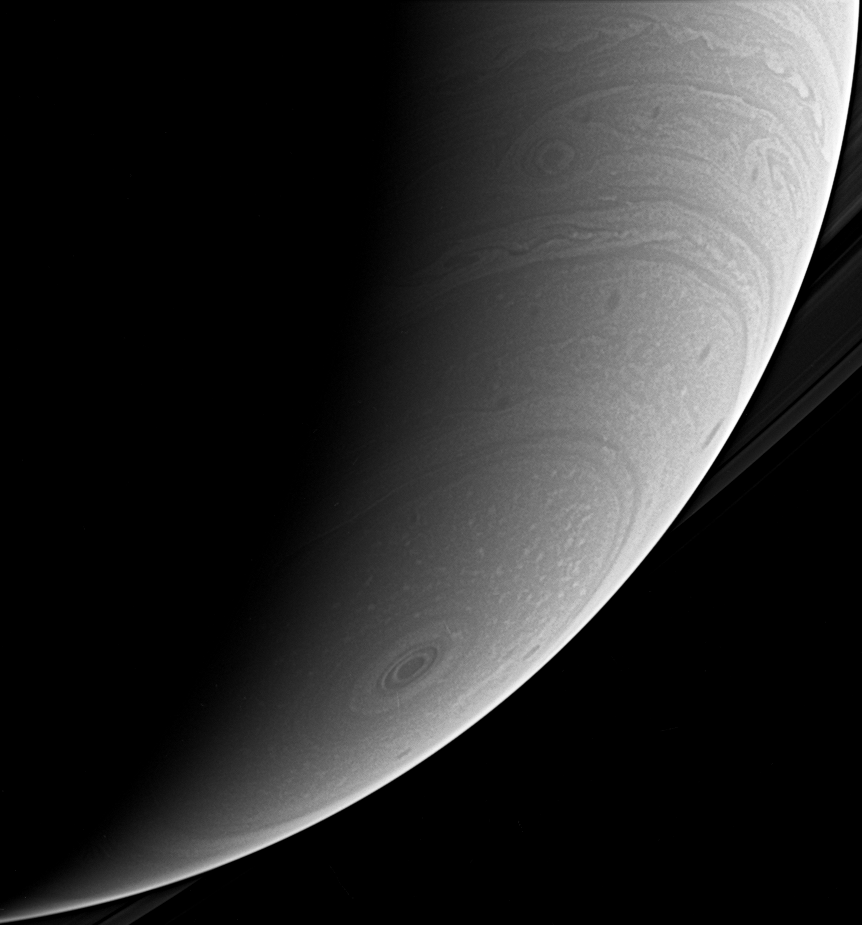

Seeing the Storm

This beautiful look at Saturn’s south polar atmosphere shows the hurricane-like polar storm swirling there. Sunlight highlights its high cloud walls, especially around the 10 o’clock position.

The image was taken with the Cassini spacecraft wide-angle camera using a spectral filter sensitive to wavelengths of infrared light centered at 939 nanometers. The image was taken on Jan. 30, 2007 at a distance of approximately 1.1 million kilometers (700,000 miles) from Saturn. Image scale is 61 kilometers (38 miles) per pixel.

Credit: NASA/JPL/Space Science Institute